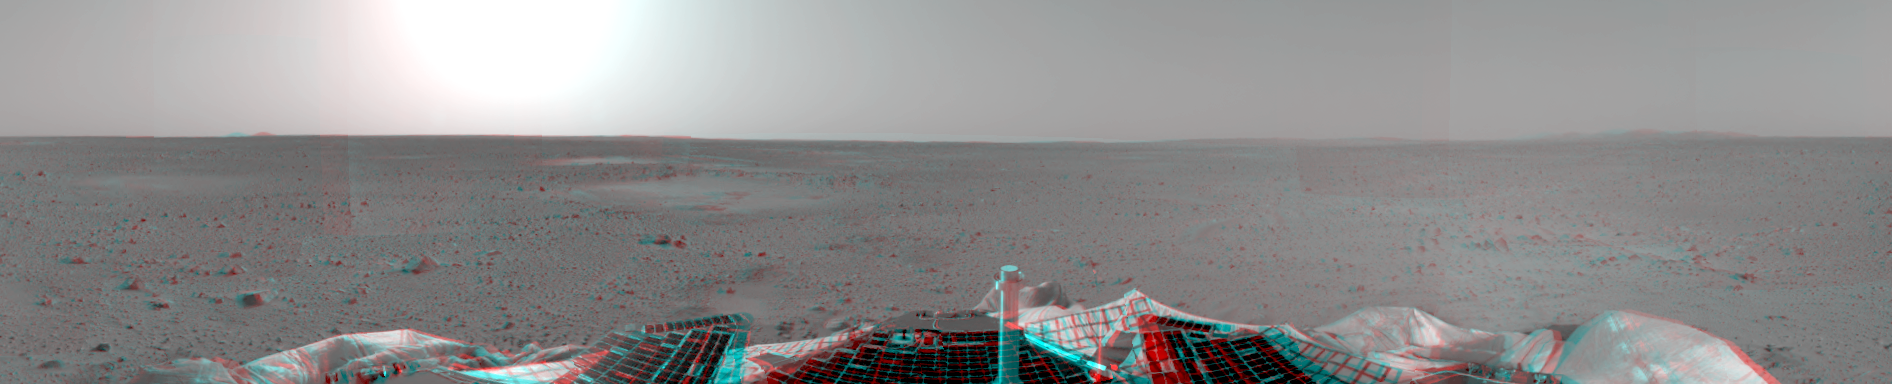

First 3-D Panorama of Spirit’s Landing Site

This sprawling look at the martian landscape surrounding the Mars Exploration Rover Spirit is the first 3-D stereo image from the rover’s navigation camera. A surface depression nicknamed “Sleepy Hollow” can be seen to center left of the image. Scientists theorize that this topographic feature, measuring about 10 meters (30 feet) in diameter and located approximately 10 to 20 meters (30 to 60 feet) away from Spirit, is either an impact crater or a product of wind erosion.

Credit: NASA/JPL